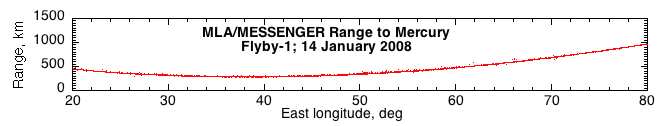

First Results from the Mercury Laser Altimeter

On January 14, 2008, MESSENGER’s Mercury Laser Altimeter (MLA) became the first instrument to measure the distance between a spacecraft and the surface of Mercury. MLA operates by first firing a brief laser pulse at the surface. It then measures the time for the pulse to reach the surface and return to the spacecraft, thereby providing a precise distance.

This figure shows the distance, or range, from the MESSENGER spacecraft to the surface of Mercury as measured by MLA during the flyby of Mercury. The instrument acquired the surface at a slant range of about 600 kilometers (about 370 miles) and tracked the surface through closest approach near 200 kilometers (about 125 miles) and out to a distance of about 1500 kilometers (about 930 miles). During the Mercury encounter, the instrument met or exceeded all performance specifications. The MESSENGER team is continuing to process the MLA data, and the final results should enable distances to be measured to better than a meter, allowing the profiles of craters and other features to be measured.

The vertical exaggeration in the figure is about 5:1. The MLA was designed and built at the NASA Goddard Space Flight Center.

These images are from MESSENGER, a NASA Discovery mission to conduct the first orbital study of the innermost planet, Mercury. For information regarding the use of images, see the MESSENGER image use policy.

Credit: NASA/Goddard Space Flight Center/Johns Hopkins University Applied Physics Laboratory/Carnegie Institution of Washington